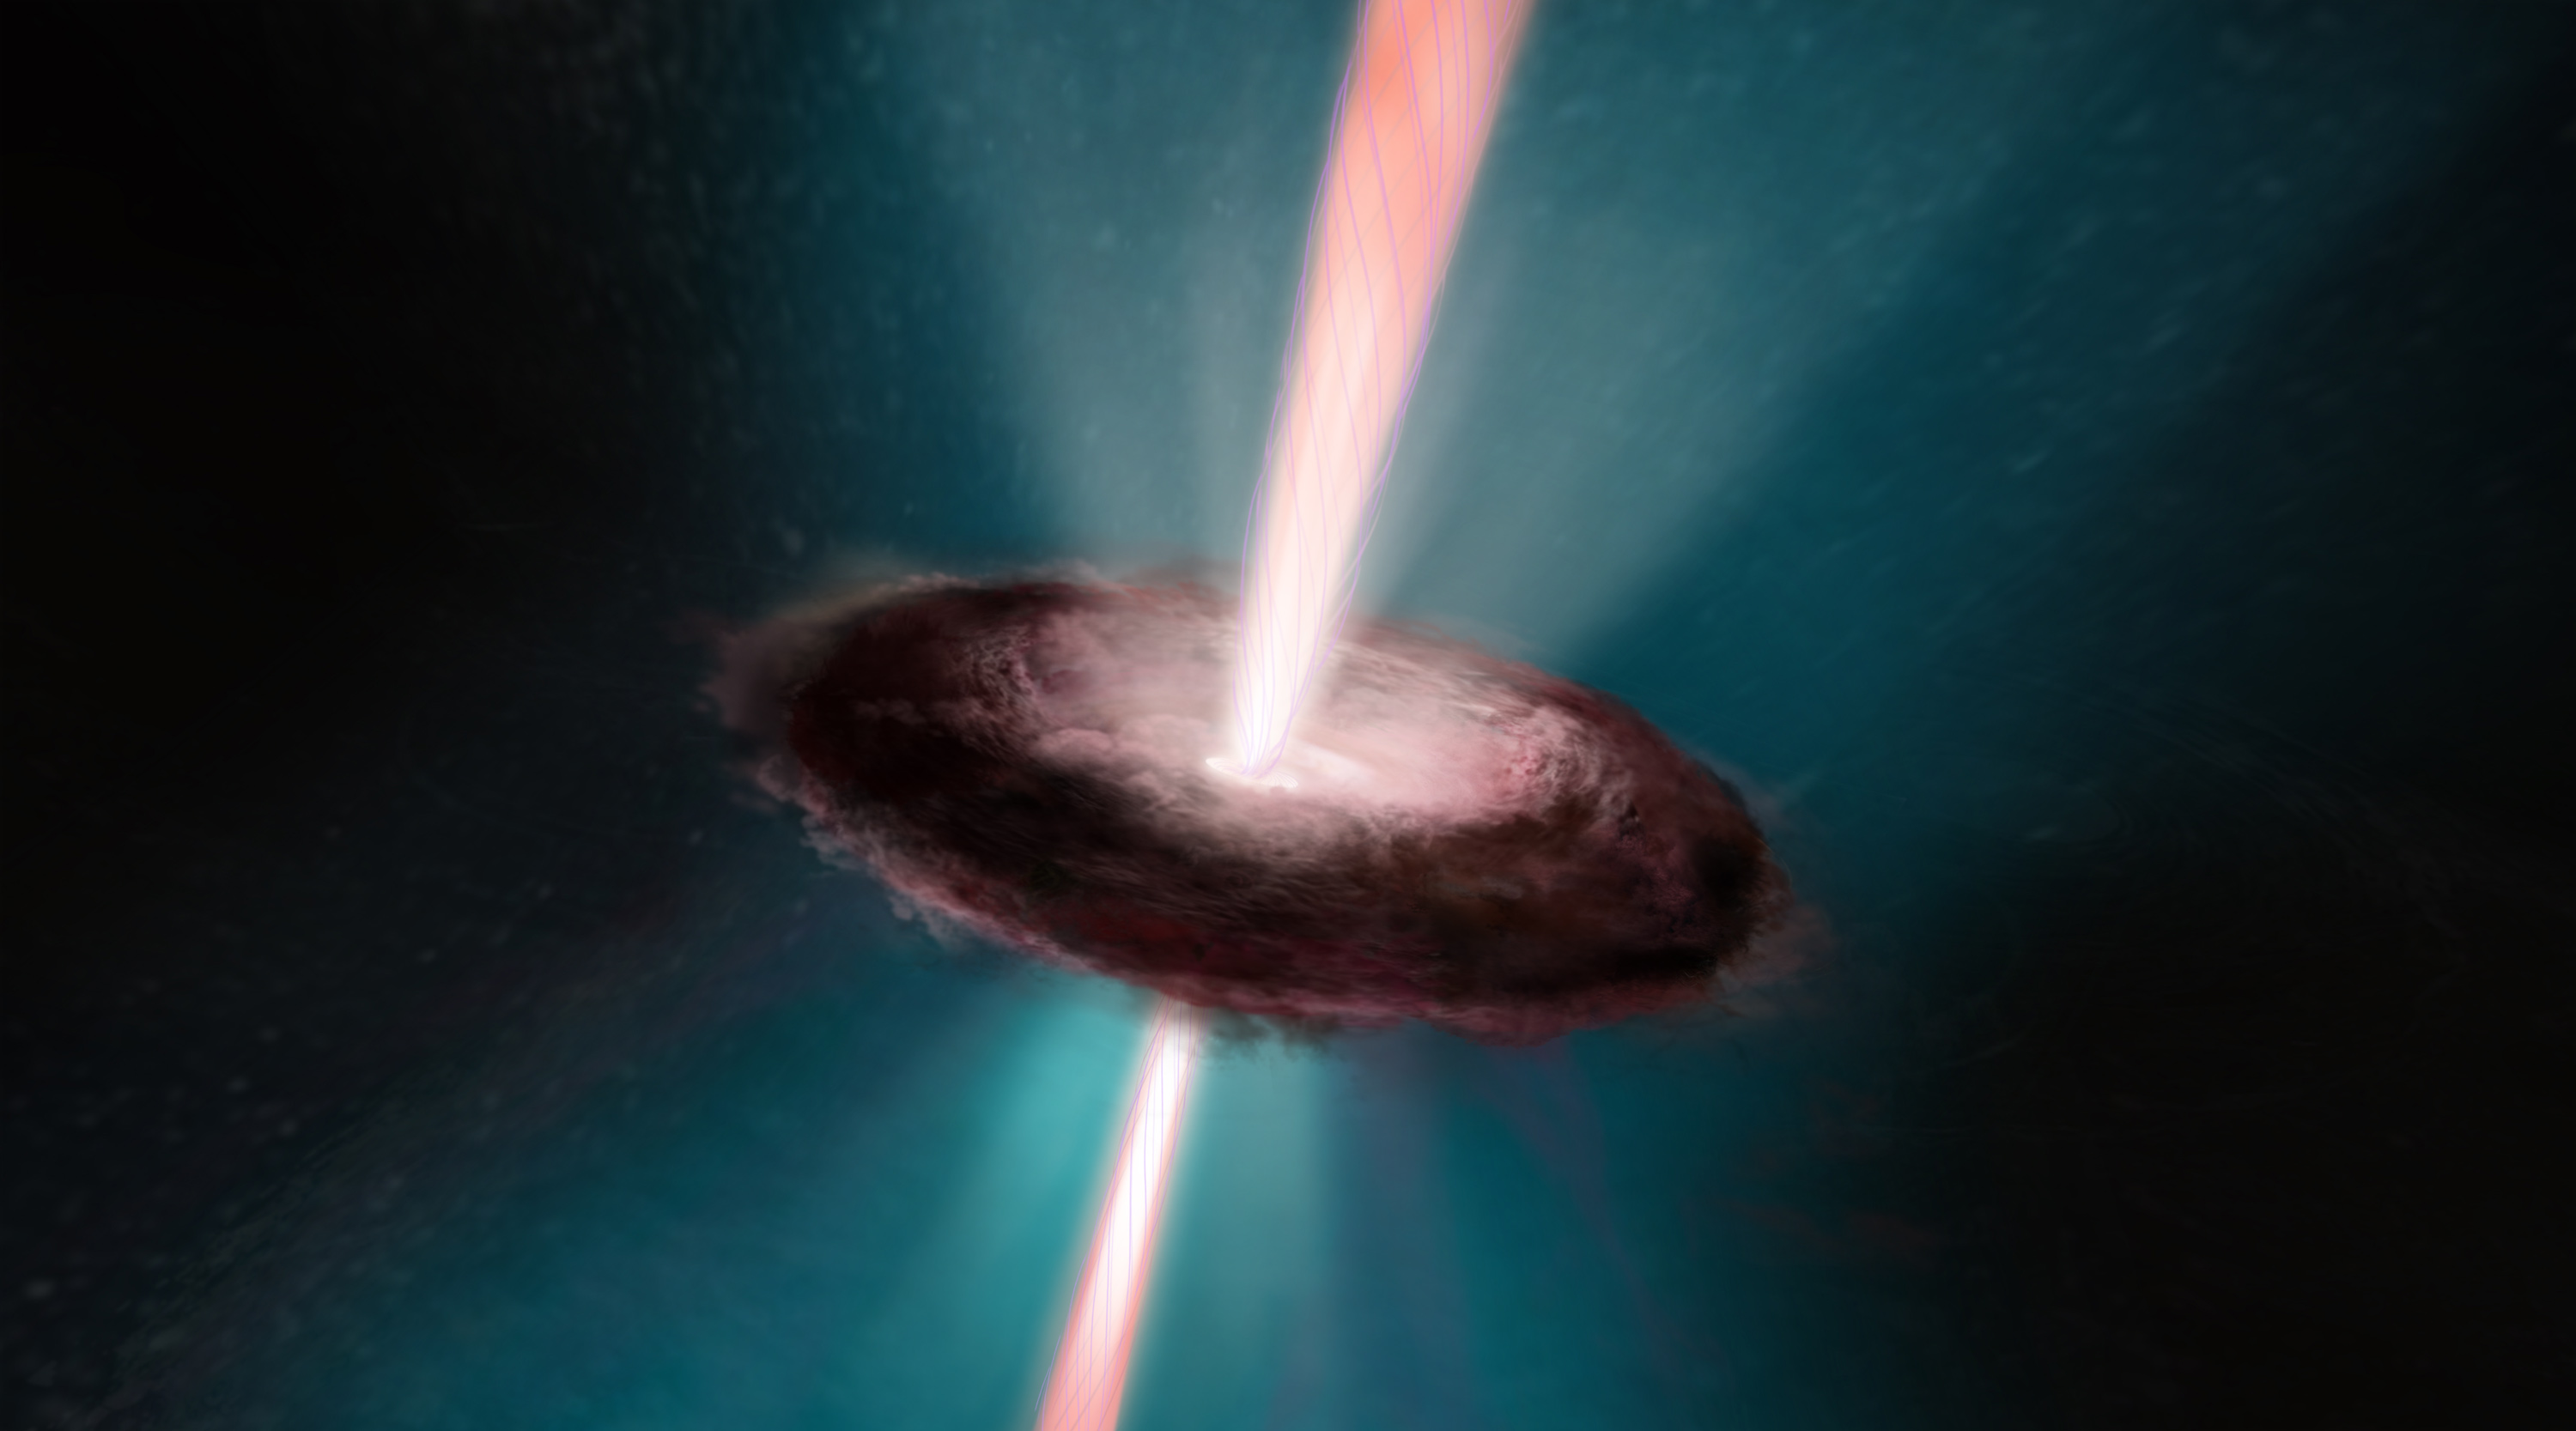

Jets From a Newborn Star

This is an artist's concept of the fireworks that accompany the birth of a star. The young stellar object is encircled by a pancake-shaped disk of dust and gas left over from the collapse of the nebula that formed the star. Gas falls onto the newly forming star and is heated to the point that some of it escapes along the star's spin axis. Intertwined by magnetic fields, the bipolar jets blast into space at over 100,000 miles per hour. As seen from far away, they resemble a double-bladed lightsaber from the Star Wars film series.

Credit: NASA, ESA, and A. Feild (STScI)